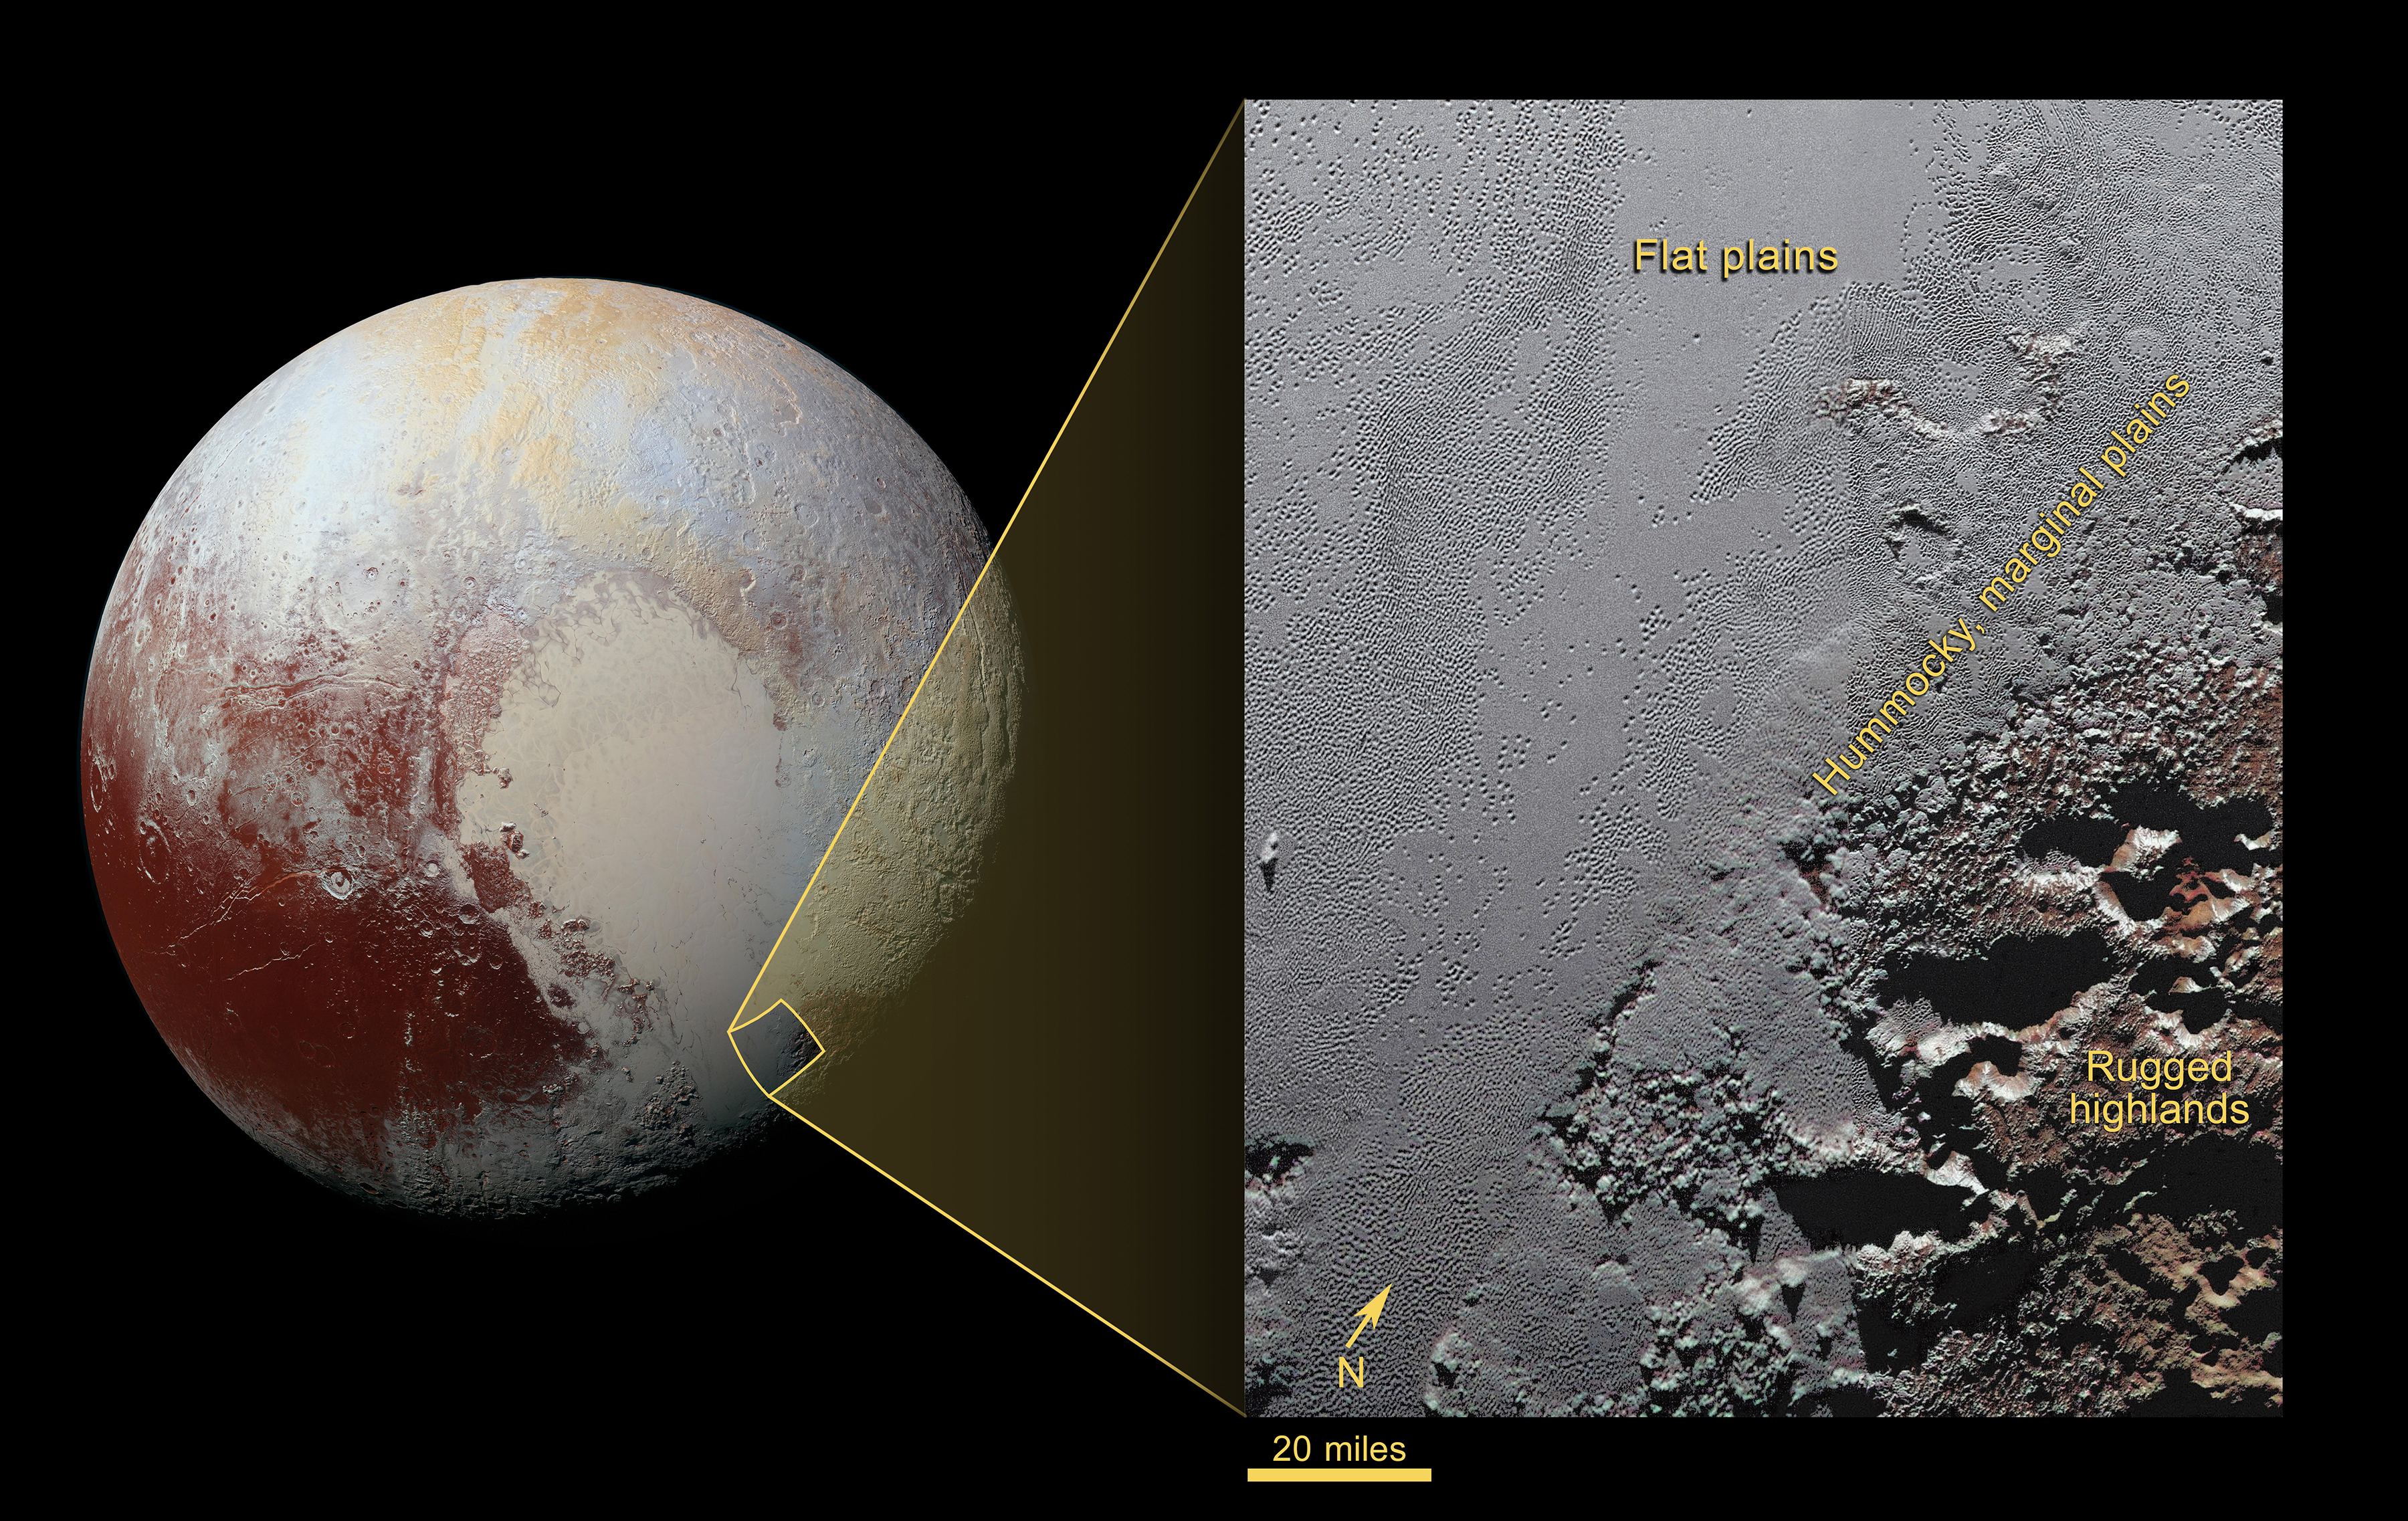

The Jagged Shores of Pluto’s Highlands

This enhanced color view from NASA’s New Horizons spacecraft zooms in on the southeastern portion of Pluto’s great ice plains, where at lower right the plains border rugged, dark highlands informally named Krun Macula.

Krun Macula — Krun is the lord of the underworld in the Mandaean religion, and a macula is a dark feature on a planetary surface — is believed to get its dark red color from tholins, complex molecules found across Pluto. Krun Macula rises 1.5 miles (2.5 kilometers) above the surrounding plain — informally named Sputnik Planum — and is scarred by clusters of connected, roughly circular pits that typically reach between 5 and 8 miles (8 and 13 kilometers) across, and up to 1.5 miles (2.5 kilometers) deep.

See PIA20732 for a non-annotated version.

At the boundary with Sputnik Planum, these pits form deep valleys reaching more than 25 miles (40 kilometers) long, 12.5 miles (20 kilometers) wide and almost 2 miles (3 kilometers) deep (almost twice as deep as the Grand Canyon in Arizona), and have floors covered with nitrogen ice. New Horizons scientists think these pits may have formed through surface collapse, although what may have prompted such a collapse is a mystery.

This scene was created using three separate observations made by New Horizons in July 2015. The right half of the image is composed of 260 feet- (80 meter-) per-pixel data from the Long Range Reconnaissance Imager (LORRI), obtained at 9,850 miles (15,850 kilometers) from Pluto, about 23 minutes before New Horizons’ closest approach. The left half is composed of 410 feet- (125 meter-) per-pixel LORRI data, obtained about six minutes earlier, with New Horizons 15,470 miles (24,900 kilometers) from Pluto. These data respectively represent portions of the highest- and second-highest-resolution observations obtained by New Horizons in the Pluto system. The entire scene was then colorized using 2230 feet- (680 meter-) per-pixel data from New Horizons’ Ralph/Multispectral Visual Imaging Camera (MVIC), obtained at 21,100 miles (33,900 kilometers) from Pluto, about 45 minutes before closest approach.

The Johns Hopkins University Applied Physics Laboratory in Laurel, Maryland, designed, built, and operates the New Horizons spacecraft, and manages the mission for NASA’s Science Mission Directorate. The Southwest Research Institute, based in San Antonio, leads the science team, payload operations and encounter science planning. New Horizons is part of the New Frontiers Program managed by NASA’s Marshall Space Flight Center in Huntsville, Alabama.

Credit: NASA/Johns Hopkins University Applied Physics Laboratory/Southwest Research Institute